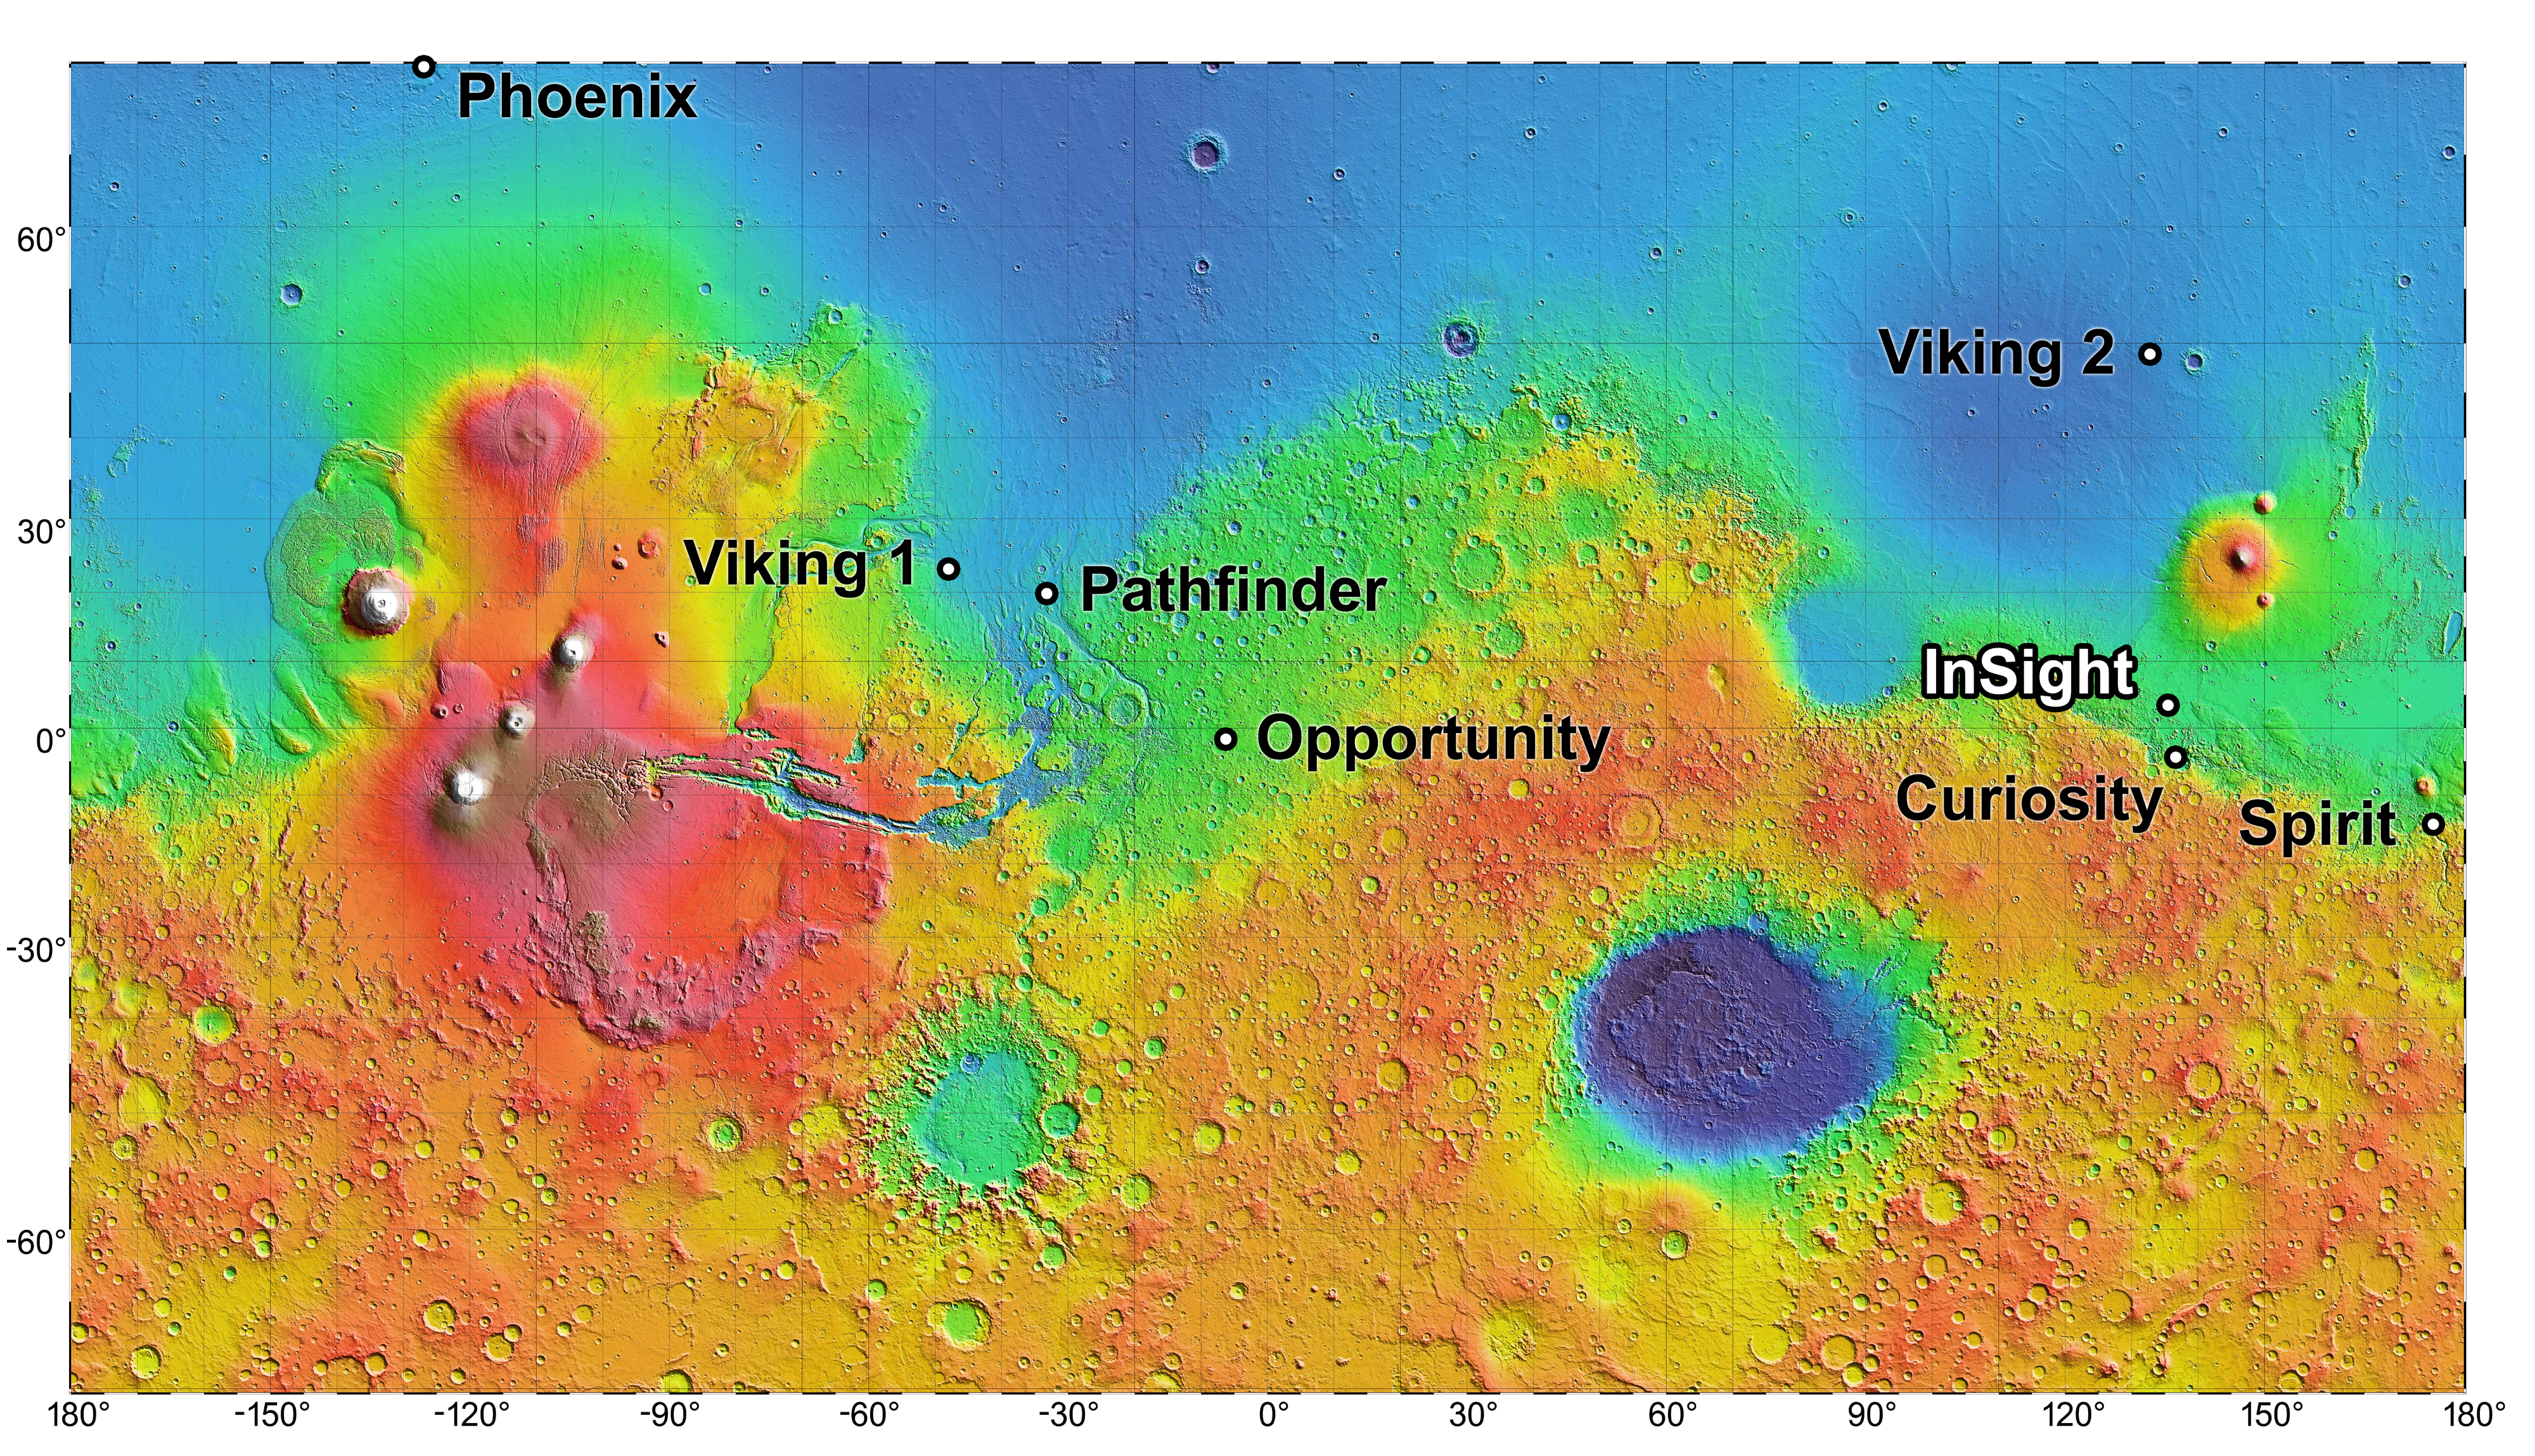

NASA’s Mars Landing Sites, including InSight

Right-click here to download full resolution image

NASA’s InSight mission will land in the Elysium Planitia region of Mars. InSight — an acronym for Interior Exploration using Seismic Investigations, Geodesy and Heat Transport — will study the deep interior of Mars to improve understanding of the processes that formed and shaped rocky planets, including Earth and its Moon.

The location of the landing site for InSight is indicated on this near-global topographic map of Mars, which also indicates landing sites of current and past NASA missions to the surface of Mars.

The location of Elysium Planitia close to the Martian equator meets an engineering requirement for the stationary InSight lander to receive adequate solar irradiation year-round on its photovoltaic array. The location also meets an engineering constraint for low elevation, optimizing the amount of atmosphere the spacecraft can use for deceleration during its descent to the surface.

The topographic map uses data from the Mars Orbiter Laser Altimeter on NASA’s now inactive Mars Global Surveyor spacecraft. The color coding on this map indicates elevation relative to a reference datum, since Mars has no “sea level.” The lowest elevations are presented as dark blue; the highest as white. The difference between green and orange in the color coding is about 2.5 miles (4 kilometers) vertically.

InSight will deploy a heat-flow probe designed to hammer itself 10 to 16 feet deep and monitor heat coming from the planet’s interior. The mission will also use a seismometer and radio science.

JPL manages InSight for NASA’s Science Mission Directorate. InSight is part of NASA’s Discovery Program, managed by the agency’s Marshall Space Flight Center in Huntsville, Alabama. Lockheed Martin Space in Denver built the InSight spacecraft, including its cruise stage and lander, and supports spacecraft operations for the mission.

A number of European partners, including France’s Centre National d’Études Spatiales (CNES) and the German Aerospace Center (DLR), are supporting the InSight mission. CNES provided the Seismic Experiment for Interior Structure (SEIS) instrument, with significant contributions from the Max Planck Institute for Solar System Research (MPS) in Germany, the Swiss Institute of Technology (ETH) in Switzerland, Imperial College and Oxford University in the United Kingdom, and JPL. DLR provided the Heat Flow and Physical Properties Package (HP3) instrument.

For more information about InSight, visit: http://insight.jpl.nasa.gov. Additional information on the Discovery Program is available at: http://discovery.nasa.gov.

Photojournal Note: This caption was updated on Oct. 31, 2018.

Credit: NASA/JPL-Caltech